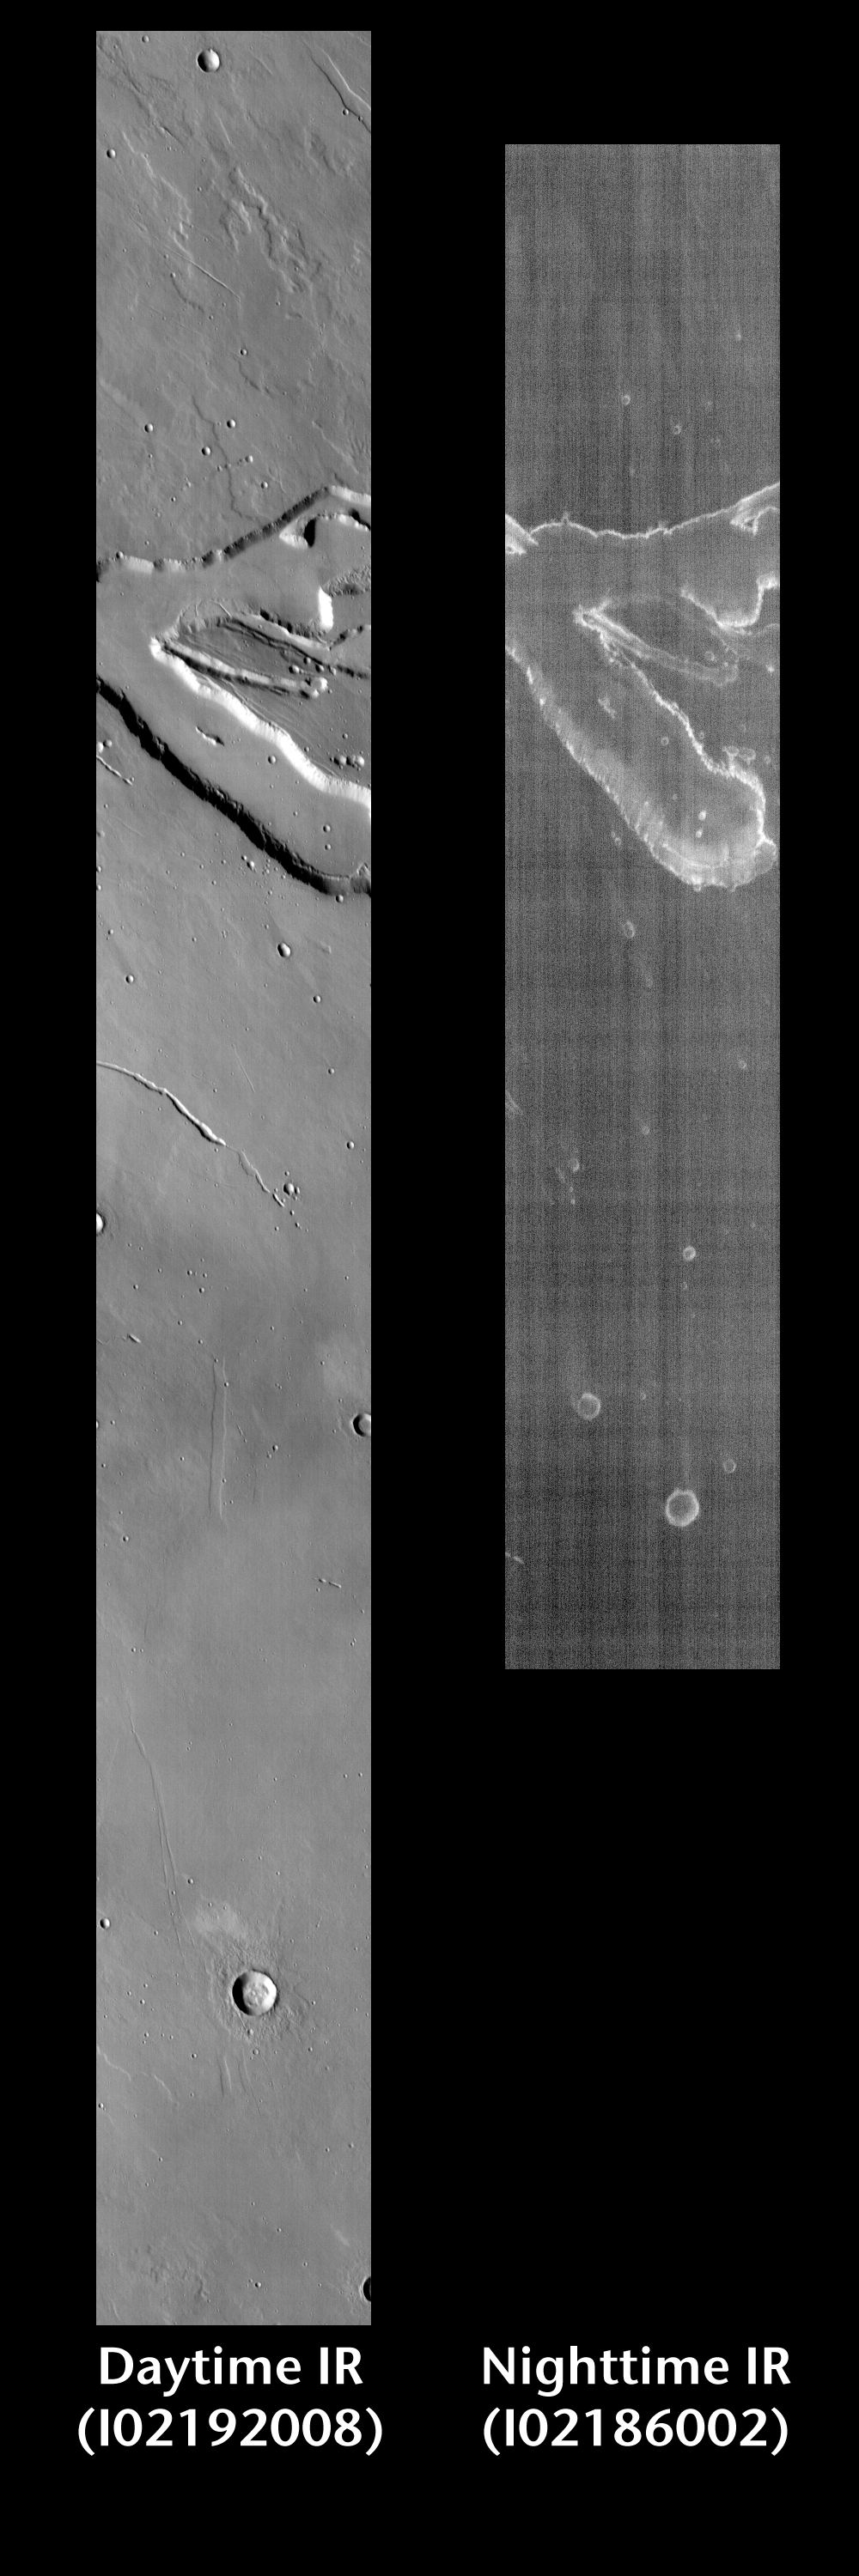

Channel by Day and Night

Released 17 June 2004

This pair of images shows part of a small channel.

Day/Night Infrared Pairs

The image pairs presented focus on a single surface feature as seen in both the daytime and nighttime by the infrared THEMIS camera. The nighttime image (right) has been rotated 180 degrees to place north at the top.

Infrared image interpretation

Daytime:Infrared images taken during the daytime exhibit both the morphological and thermophysical properties of the surface of Mars. Morphologic details are visible due to the effect of sun-facing slopes receiving more energy than antisun-facing slopes. This creates a warm (bright) slope and cool (dark) slope appearance that mimics the light and shadows of a visible wavelength image. Thermophysical properties are seen in that dust heats up more quickly than rocks. Thus dusty areas are bright and rocky areas are dark.

Nighttime:Infrared images taken during the nighttime exhibit only the thermophysical properties of the surface of Mars. The effect of sun-facing versus non-sun-facing energy dissipates quickly at night. Thermophysical effects dominate as different surfaces cool at different rates through the nighttime hours. Rocks cool slowly, and are therefore relatively bright at night (remember that rocks are dark during the day). Dust and other fine grained materials cool very quickly and are dark in nighttime infrared images.

Image information: IR instrument. Latitude 19.8, Longitude 141.5 East (218.5 West). 100 meter/pixel resolution.

Note: this THEMIS visual image has not been radiometrically nor geometrically calibrated for this preliminary release. An empirical correction has been performed to remove instrumental effects. A linear shift has been applied in the cross-track and down-track direction to approximate spacecraft and planetary motion. Fully calibrated and geometrically projected images will be released through the Planetary Data System in accordance with Project policies at a later time.

NASA’s Jet Propulsion Laboratory manages the 2001 Mars Odyssey mission for NASA’s Office of Space Science, Washington, D.C. The Thermal Emission Imaging System (THEMIS) was developed by Arizona State University, Tempe, in collaboration with Raytheon Santa Barbara Remote Sensing. The THEMIS investigation is led by Dr. Philip Christensen at Arizona State University. Lockheed Martin Astronautics, Denver, is the prime contractor for the Odyssey project, and developed and built the orbiter. Mission operations are conducted jointly from Lockheed Martin and from JPL, a division of the California Institute of Technology in Pasadena.

Credit: NASA/JPL/Arizona State University